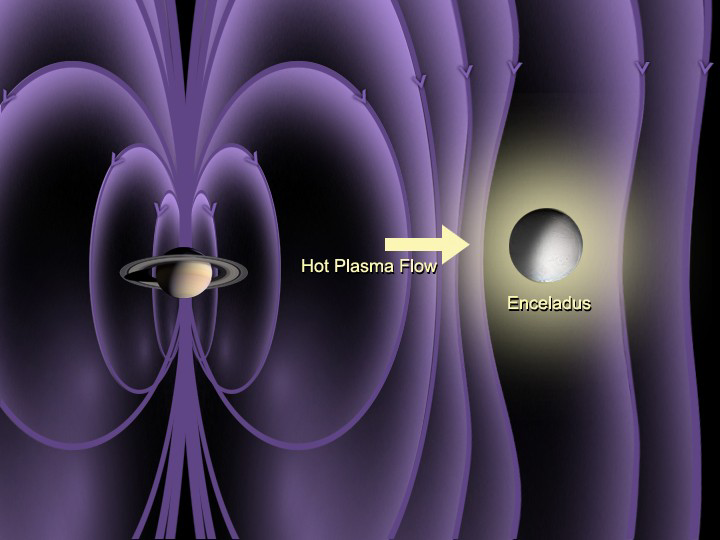

Atmosphere on Enceladus (Artist Concept)

This artist concept shows the detection of an atmosphere on Saturn’s icy moon Enceladus. The Cassini magnetometer instrument is designed to measure the magnitude and direction of the magnetic fields of Saturn and its moons. During Cassini’s two close flybys of Enceladus–Feb. 17 and March 9–the instrument detected a bending of the magnetic field around Enceladus.

The graphic shows the magnetic field observed by Cassini along its trajectory plotted in a vector form. Even though the spacecraft altitude was almost 500 kilometers (310 miles) at closest approach and the flyby was upstream of the moon (where the interaction is expected to be weaker) Cassini’s magnetometer observed bending of the magnetic field consistent with its draping around a conducting object, which indicates that the Saturnian plasma is being diverted away from an extended atmosphere.

The Cassini-Huygens mission is a cooperative project of NASA, the European Space Agency and the Italian Space Agency. The Jet Propulsion Laboratory, a division of the California Institute of Technology in Pasadena, manages the mission for NASA’s Science Mission Directorate, Washington, D.C. The Cassini orbiter was designed, developed and assembled at JPL. The magnetometer team is based at Imperial College in London, working with team members from the United States and Germany.

Credit: NASA/JPL